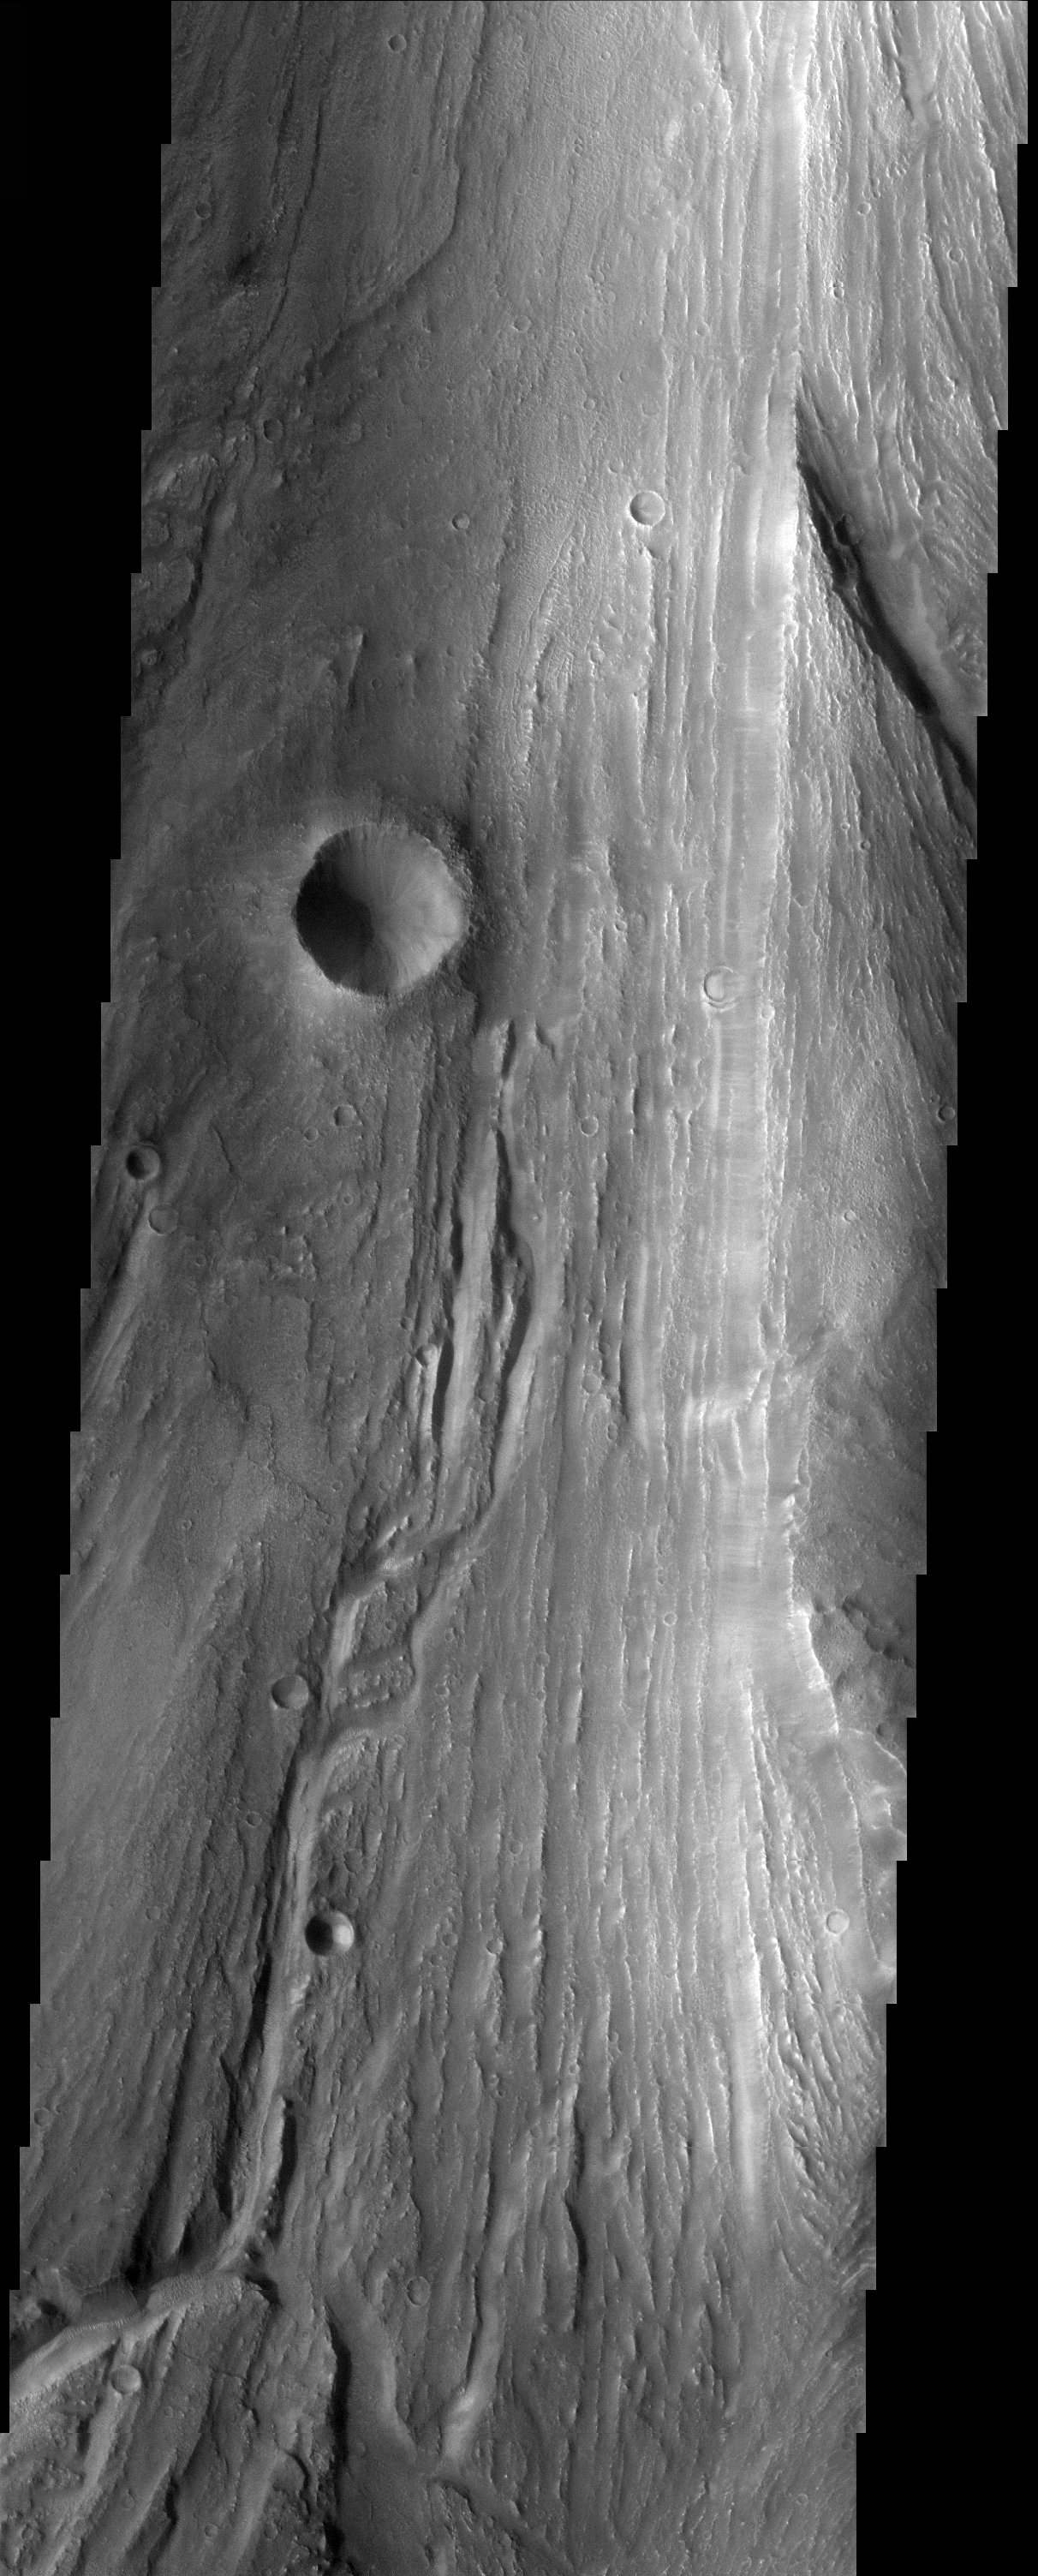

THEMIS Images as Art #24

Released 4 March 2004

Humanity is a very visual species. We rely on our eyes to tell us what is going on in the world around us. Put any image in front of a person and that person will examine the picture looking for anything familiar. Even if the examiner has no idea what he/she is looking at in a picture, he/she will still be able to make a statement about the picture, usually preceded by the words “it looks like…” The image above is part of the surface of Mars, but is presented for its artistic value rather than its scientific value. When first viewed, this image solicited a statement that “it looks like…” something seen in everyday life.

These markings bear a striking resemblance to tree bark.

Note: this THEMIS visual image has not been radiometrically nor geometrically calibrated for this preliminary release. An empirical correction has been performed to remove instrumental effects. A linear shift has been applied in the cross-track and down-track direction to approximate spacecraft and planetary motion. Fully calibrated and geometrically projected images will be released through the Planetary Data System in accordance with Project policies at a later time.

NASA’s Jet Propulsion Laboratory manages the 2001 Mars Odyssey mission for NASA’s Office of Space Science, Washington, D.C. The Thermal Emission Imaging System (THEMIS) was developed by Arizona State University, Tempe, in collaboration with Raytheon Santa Barbara Remote Sensing. The THEMIS investigation is led by Dr. Philip Christensen at Arizona State University. Lockheed Martin Astronautics, Denver, is the prime contractor for the Odyssey project, and developed and built the orbiter. Mission operations are conducted jointly from Lockheed Martin and from JPL, a division of the California Institute of Technology in Pasadena.

Credit: NASA/JPL/Arizona State University